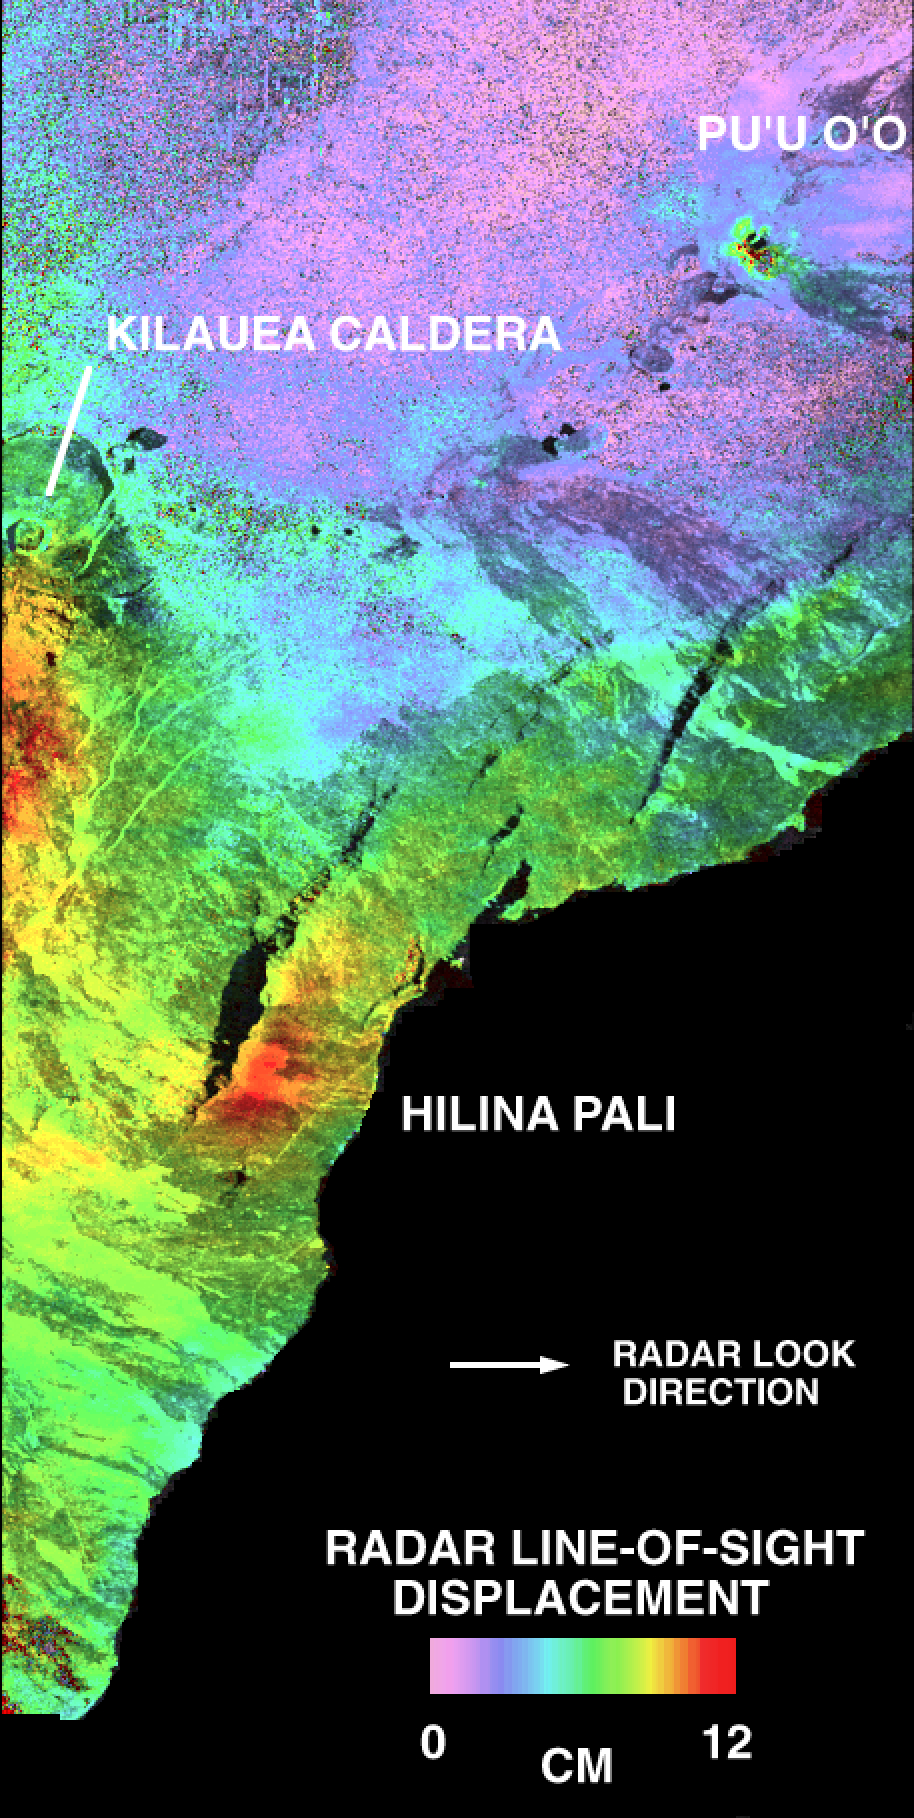

Space Radar Image of Kilauea Volcano, Hawaii

This is a deformation map of the south flank of Kilauea volcano on the big island of Hawaii, centered at 19.5 degrees north latitude and 155.25 degrees west longitude. The map was created by combining interferometric radar data — that is data acquired on different passes of the space shuttle which are then overlayed to obtain elevation information — acquired by the Spaceborne Imaging Radar-C/X-band Synthetic Aperture Radar during its first flight in April 1994 and its second flight in October 1994. The area shown is approximately 40 kilometers by 80 kilometers (25 miles by 50 miles). North is toward the upper left of the image. The colors indicate the displacement of the surface in the direction that the radar instrument was pointed (toward the right of the image) in the six months between images. The analysis of ground movement is preliminary, but appears consistent with the motions detected by the Global Positioning System ground receivers that have been used over the past five years. The south flank of the Kilauea volcano is among the most rapidly deforming terrains on Earth. Several regions show motions over the six-month time period. Most obvious is at the base of Hilina Pali, where 10 centimeters (4 inches) or more of crustal deformation can be seen in a concentrated area near the coastline. On a more localized scale, the currently active Pu’u O’o summit also shows about 10 centimeters (4 inches) of change near the vent area. Finally, there are indications of additional movement along the upper southwest rift zone, just below the Kilauea caldera in the image. Deformation of the south flank is believed to be the result of movements along faults deep beneath the surface of the volcano, as well as injections of magma, or molten rock, into the volcano’s “plumbing” system. Detection of ground motions from space has proven to be a unique capability of imaging radar technology. Scientists hope to use deformation data acquired by SIR-C/X-SAR and future imaging radar missions to help in better understanding the processes responsible for volcanic eruptions and earthquakes.

Spaceborne Imaging Radar-C and X-band Synthetic Aperture Radar (SIR-C/X-SAR) is part of NASA’s Mission to Planet Earth. The radars illuminate Earth with microwaves, allowing detailed observations at any time, regardless of weather or sunlight conditions. SIR-C/X-SAR uses three microwave wavelengths: L-band (24 cm), C-band (6 cm) and X-band (3 cm). The multi-frequency data will be used by the international scientific community to better understand the global environment and how it is changing. The SIR-C/X-SAR data, complemented by aircraft and ground studies, will give scientists clearer insights into those environmental changes which are caused by nature and those changes which are induced by human activity. SIR-C was developed by NASA’s Jet Propulsion Laboratory. X-SAR was developed by the Dornier and Alenia Spazio companies for the German space agency, Deutsche Agentur fuer Raumfahrtangelegenheiten (DARA), and the Italian space agency, Agenzia Spaziale Italiana (ASI), with the Deutsche Forschungsanstalt fuer Luft und Raumfahrt e.V.(DLR), the major partner in science, operations and data processing of X-SAR.

Credit: NASA/JPL